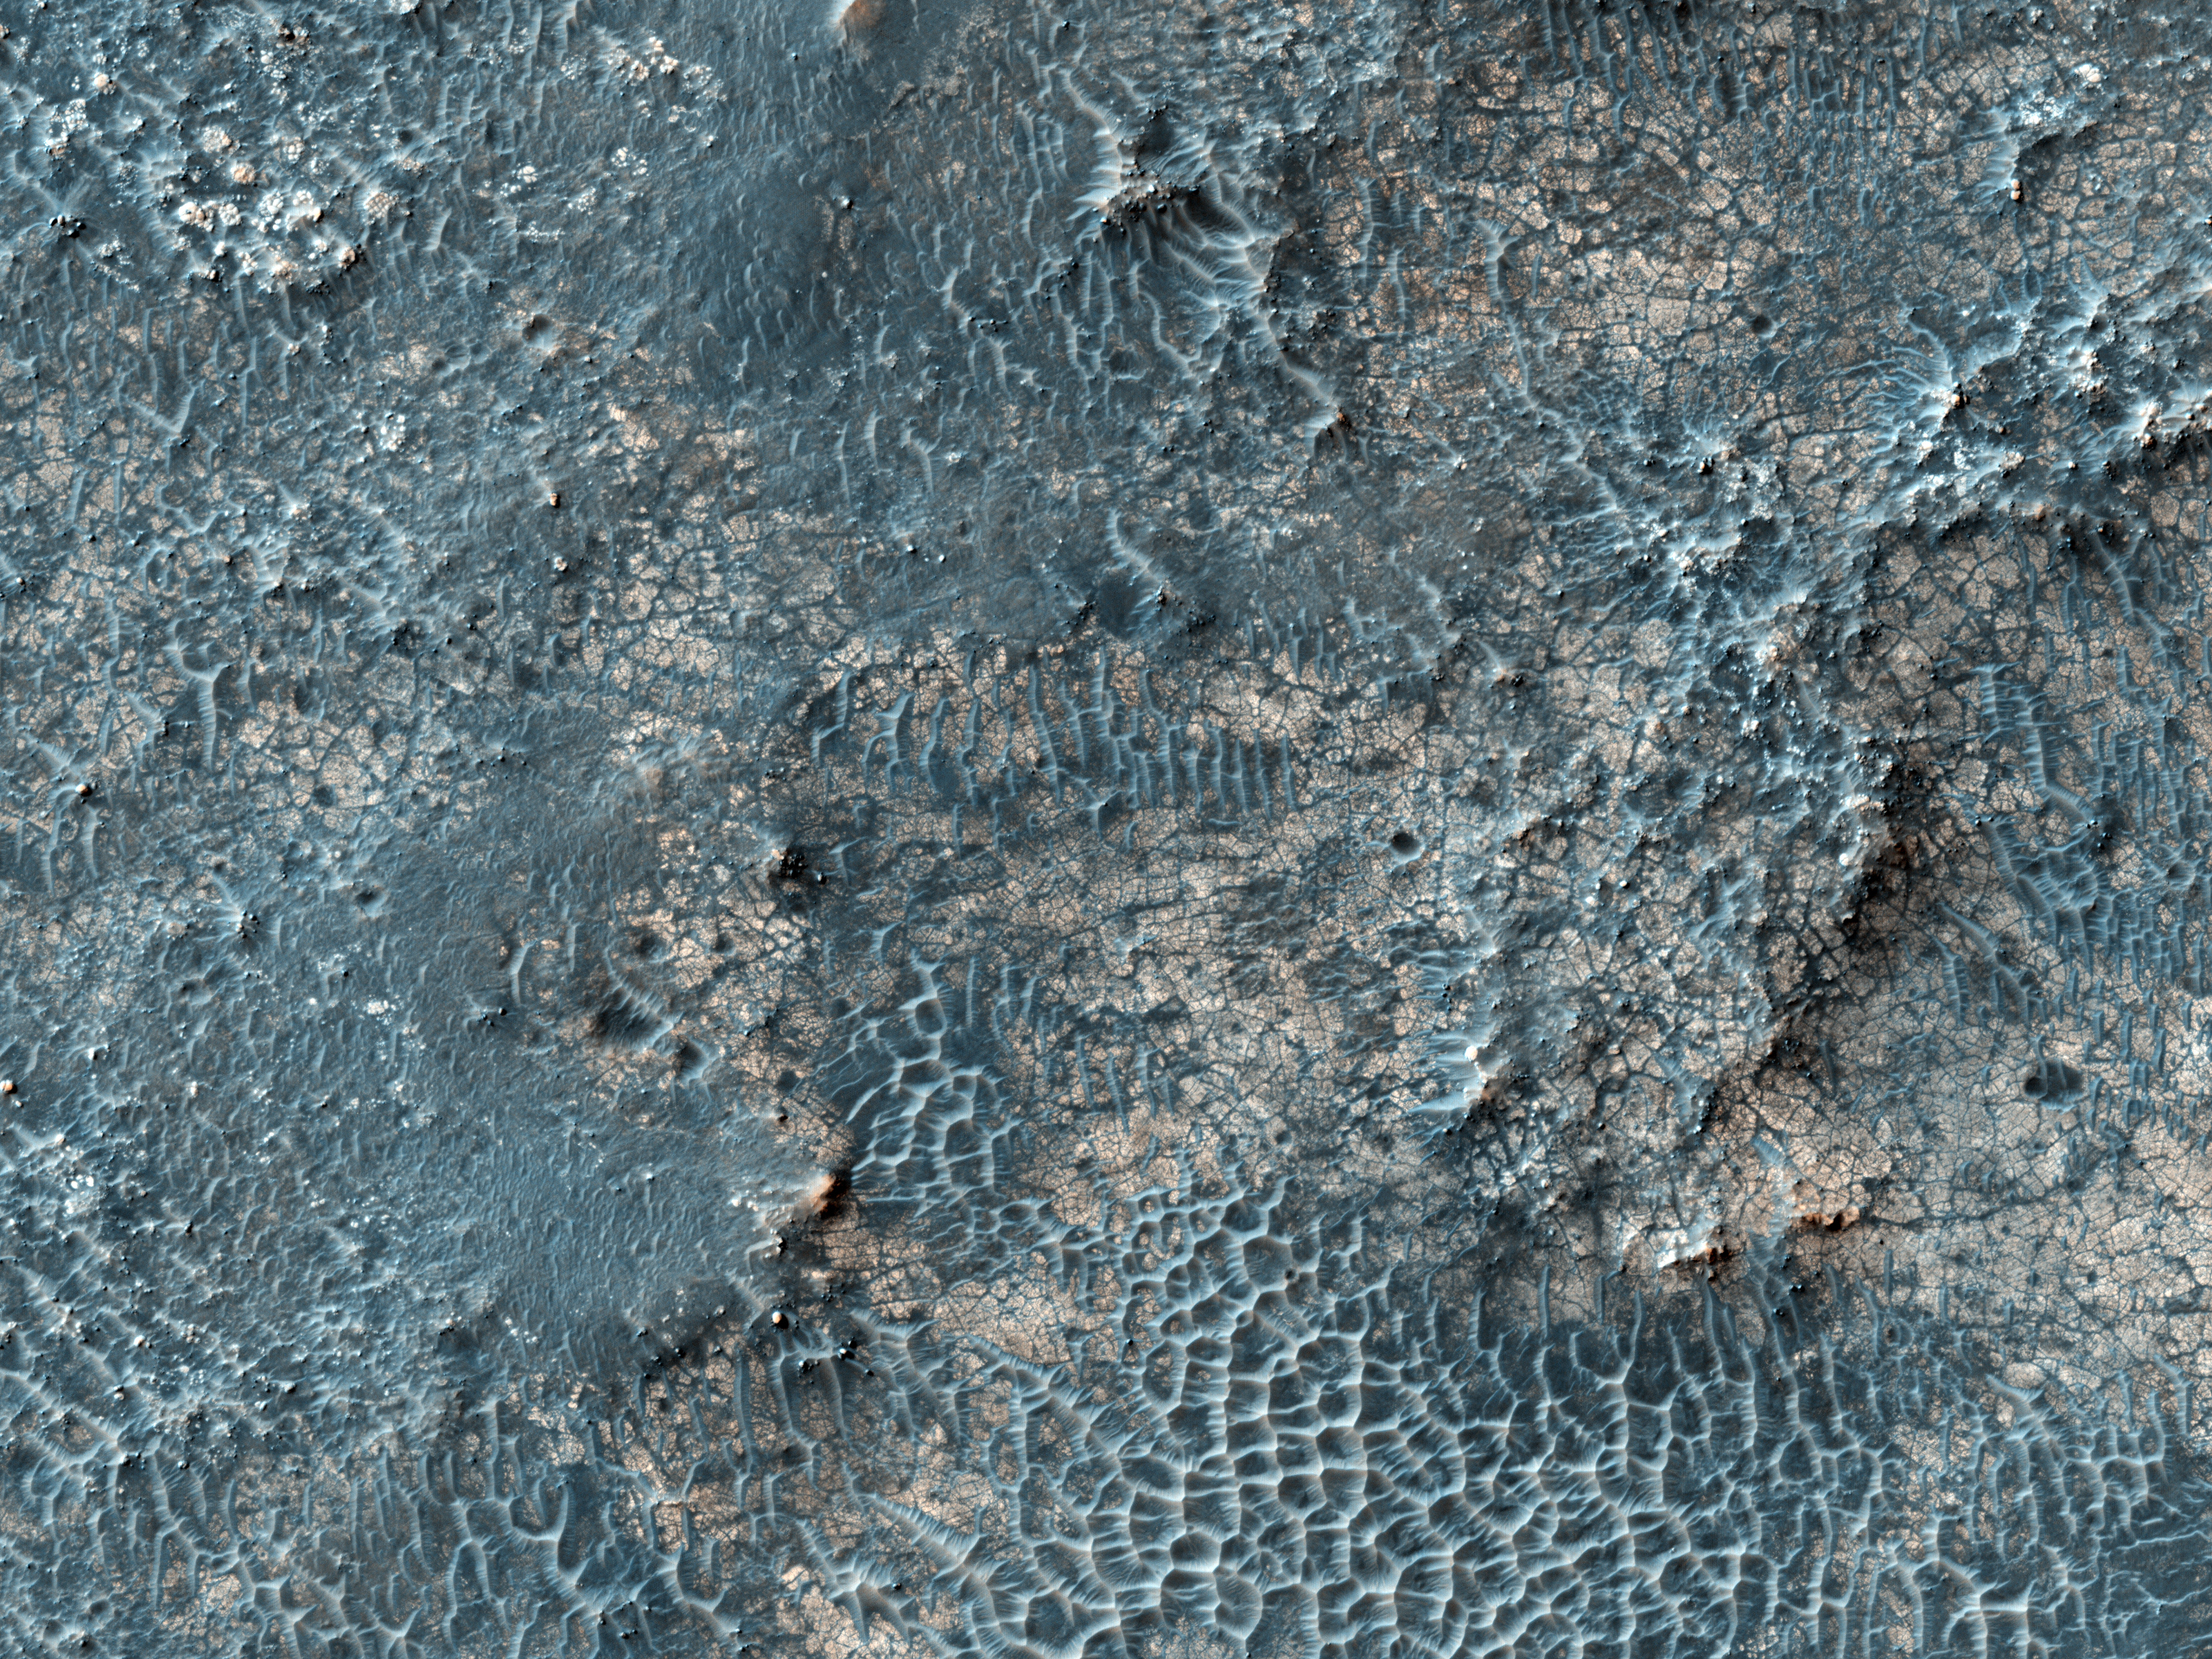

Candidate Landing Site in Possible Salt Playa

This image covers part of a candidate landing site that appears to be a shallow depression with a deposit perhaps consisting of chlorides, like table salt.

The relatively bright material broken up into polygons or other patterns is possibly chloride. Such deposits occur in playas on Earth, and imply the past presence of water and a habitable (but not necessarily inhabited) environment. The HiRISE images will help to interpret the geology and to determine if this spot is a sufficiently safe landing site — not too many boulders or steep slopes. If it is safe enough, this site will be considered further as a landing site for the 2011 Mars Science Laboratory or for a European or NASA rover to be launched in 2018 according to current plans.

The University of Arizona, Tucson, operates the HiRISE camera, which was built by Ball Aerospace & Technologies Corp., Boulder, Colo. NASA’s Jet Propulsion Laboratory, a division of the California Institute of Technology, Pasadena, manages the Mars Reconnaissance Orbiter for the NASA Science Mission Directorate, Washington. Lockheed Martin Space Systems, Denver, is the spacecraft development and integration contractor for the project and built the spacecraft.

Credit: NASA/JPL-Caltech/University of Arizona